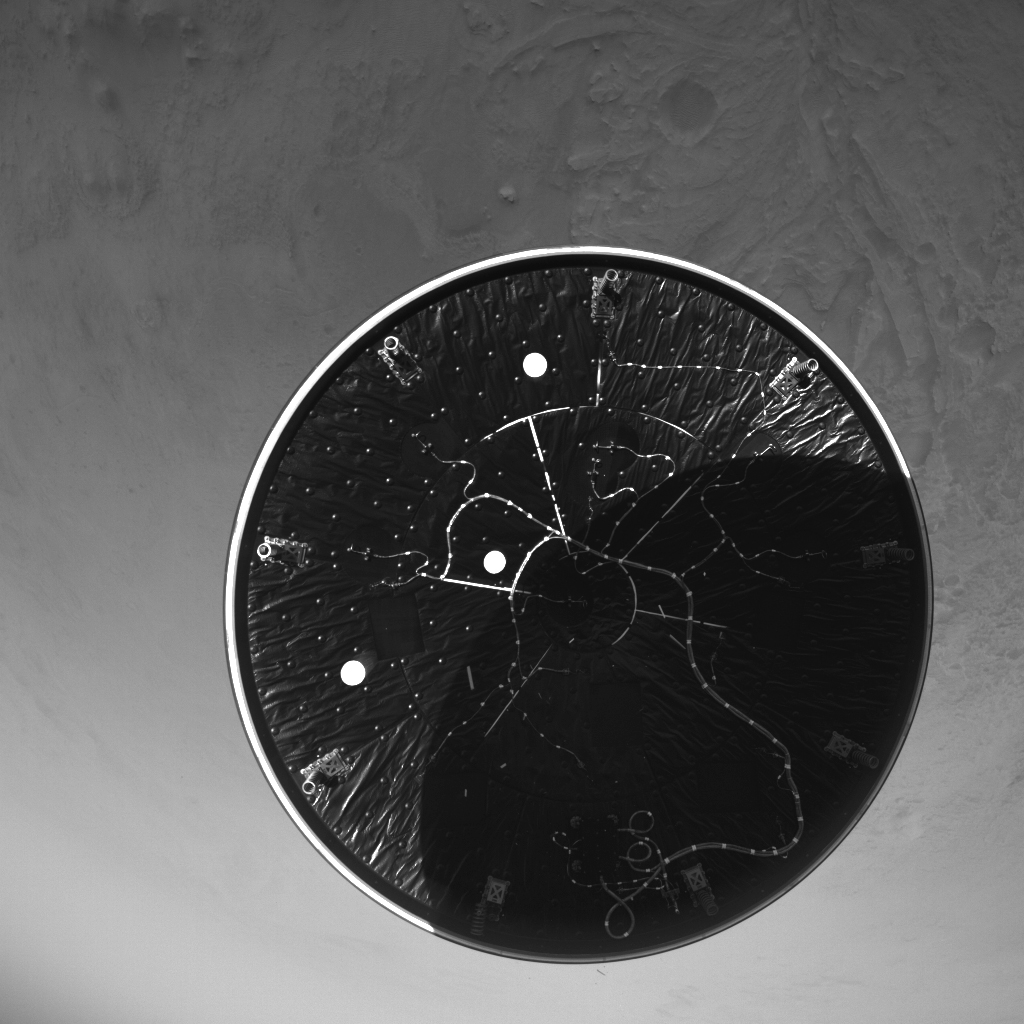

Perseverance’s LCAM Views the Heat Shield During Descent

The heat shield drops away toward Mars after being released from the Mars 2020 back shell during the spacecraft’s descent through the Martian atmosphere on Feb. 18, 2021. The heat shield and back shell encapsulated NASA’s Perseverance rover on its journey to the Red Planet. This image was taken by the rover’s Lander Vision System Camera (LCAM), serving as part of the Terrain-Relative Navigation system. This was the first use at Mars of the system, which compared images from below the spacecraft to an onboard map, helping to guide the spacecraft to a safe landing spot in Jezero Crater. Past missions had deemed Jezero Crater too hazardous to be a landing site because of its cliffs, dunes, and boulders.

The LCAM generates 1024×1024 pixel grayscale images across a 90×90-degree field of view. The exposure time for each image is just under 150 microseconds, which enables crisp images during descent.

LCAM was provided by Malin Space Science Systems in San Diego; the Perseverance rover was built and is operated by NASA’s Jet Propulsion Laboratory in Southern California. JPL is a division of Caltech in Pasadena.

Credit: NASA/JPL-Caltech/MSSS